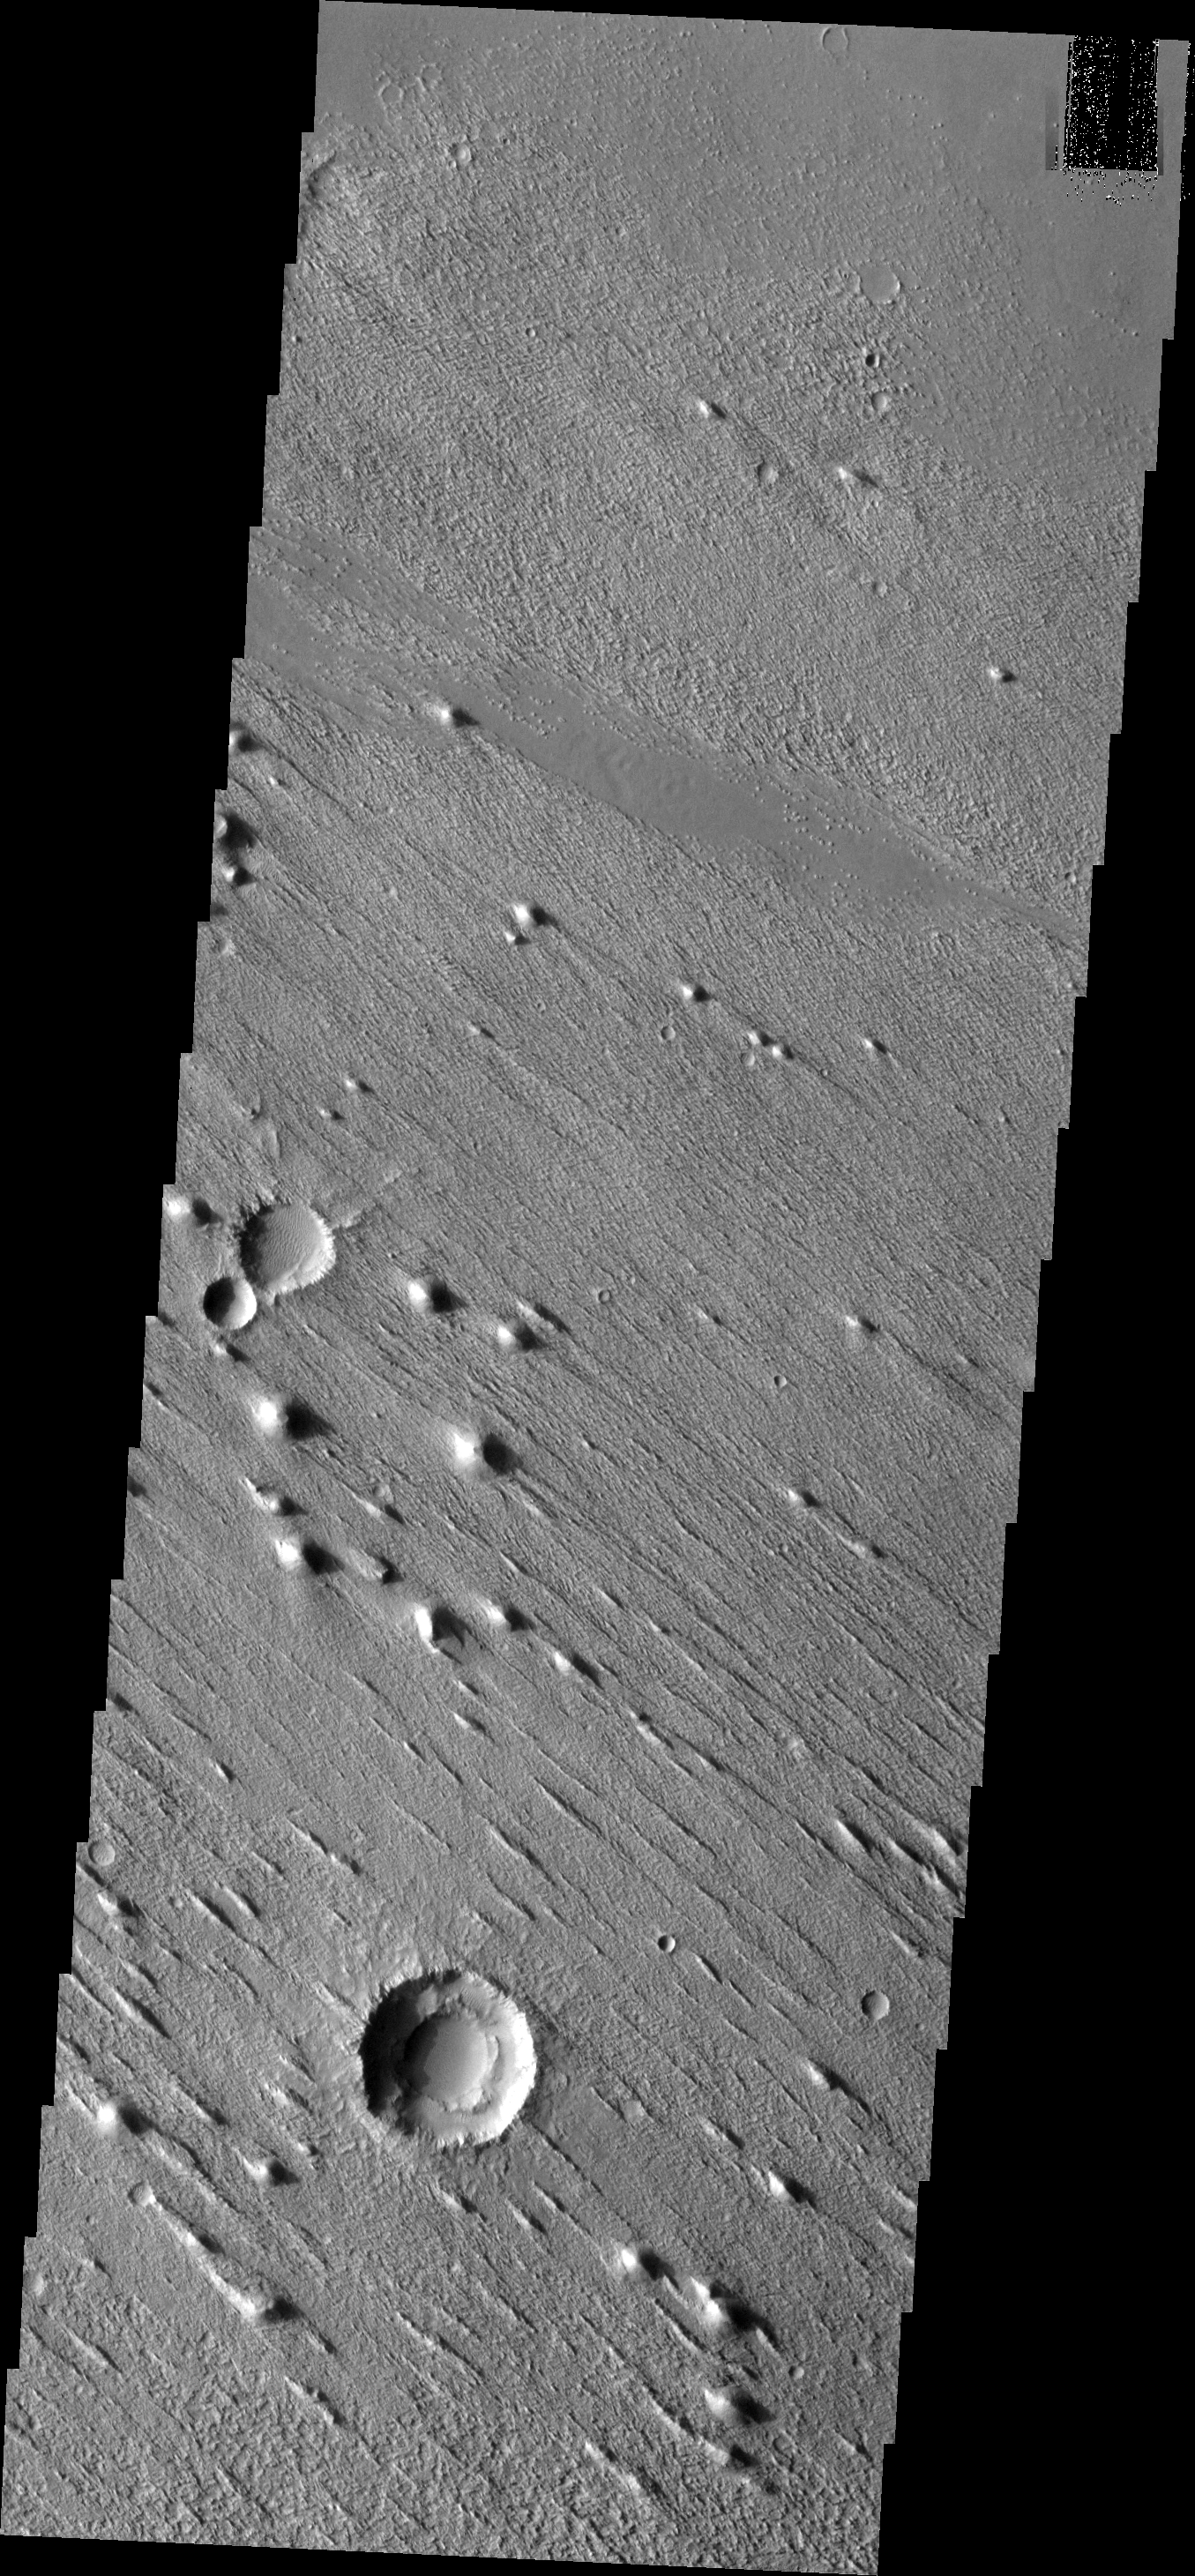

Wind Erosion

This VIS image shows erosion by winds in one direction. This image is located within Aeolis Planum.

Image information: VIS instrument. Latitude 2.4N, Longitude 143.6E. 18 meter/pixel resolution.

Please see the THEMIS Data Citation Note for details on crediting THEMIS images.

Note: this THEMIS visual image has not been radiometrically nor geometrically calibrated for this preliminary release. An empirical correction has been performed to remove instrumental effects. A linear shift has been applied in the cross-track and down-track direction to approximate spacecraft and planetary motion. Fully calibrated and geometrically projected images will be released through the Planetary Data System in accordance with Project policies at a later time.

NASA’s Jet Propulsion Laboratory manages the 2001 Mars Odyssey mission for NASA’s Office of Space Science, Washington, D.C. The Thermal Emission Imaging System (THEMIS) was developed by Arizona State University, Tempe, in collaboration with Raytheon Santa Barbara Remote Sensing. The THEMIS investigation is led by Dr. Philip Christensen at Arizona State University. Lockheed Martin Astronautics, Denver, is the prime contractor for the Odyssey project, and developed and built the orbiter. Mission operations are conducted jointly from Lockheed Martin and from JPL, a division of the California Institute of Technology in Pasadena.

Credit: NASA/JPL/ASU